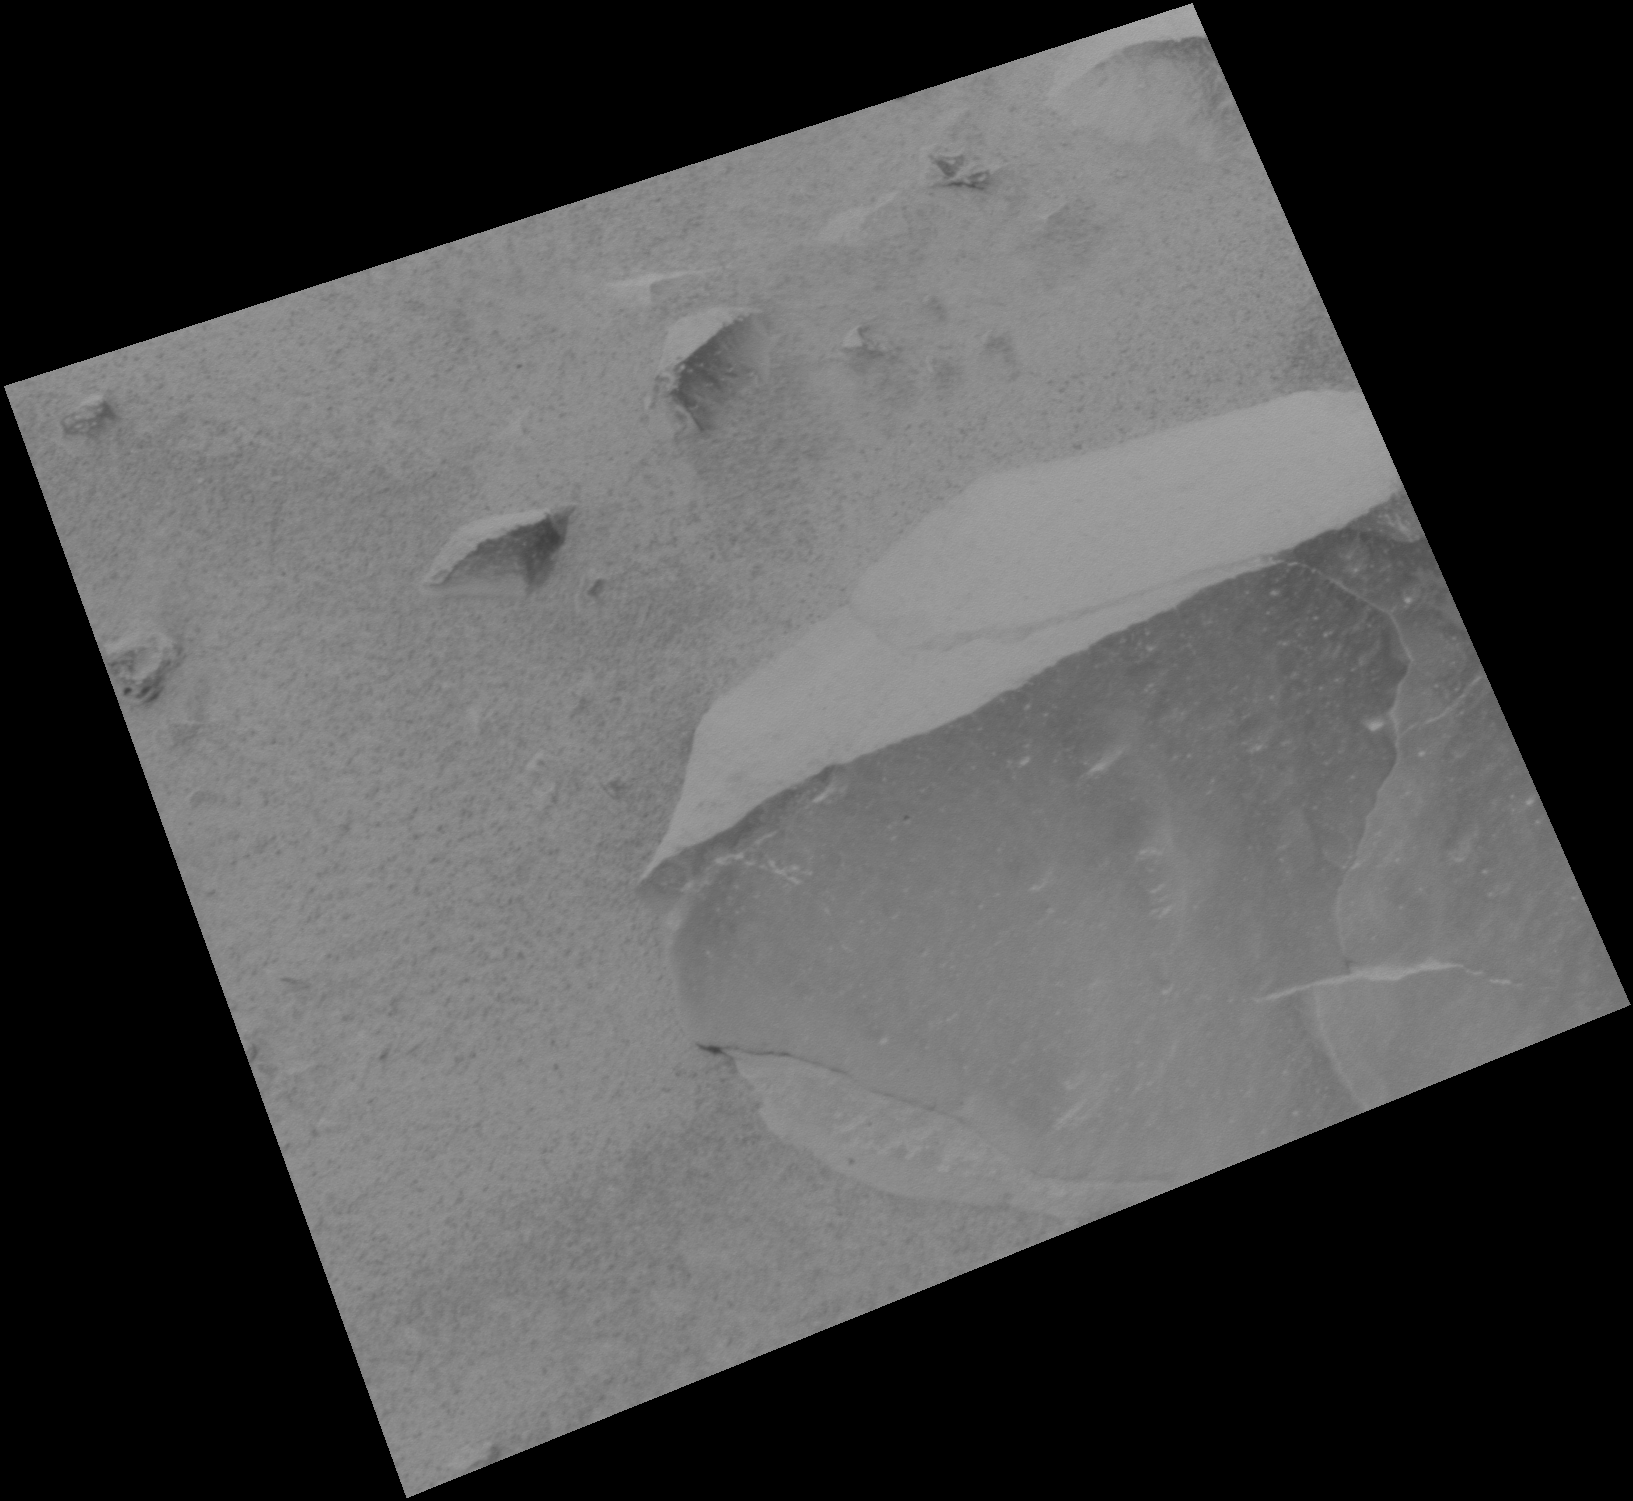

Dirty Adirondack

This image taken by the panoramic camera onboard the Mars Exploration Rover Spirit shows the rock dubbed Adirondack before the rover wiped off a portion of the rock’s dust coating with a stainless steel brush located on its rock abrasion tool. Spirit cleaned off the rock in preparation for grinding into it to expose fresh rock underneath.

Credit: NASA/JPL/Cornell